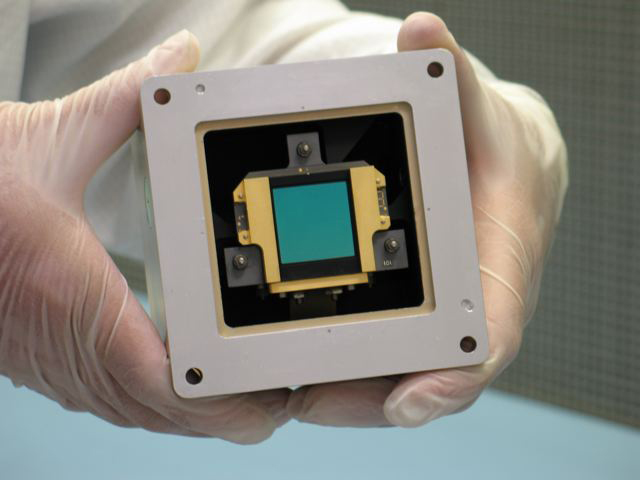

Shake, Rattle and Roll: James Webb Telescope Components Pass Tests

This image shows a model of one of three detectors for the Mid-Infrared Instrument on NASA’s upcoming James Webb Space Telescope. The detector, which looks green in this picture, and is similar to the charge-coupled devices, or “CCDs,” in digital cameras, is housed in the brick-like unit shown here, called a focal plane module.

Credit: NASA/JPL-Caltech